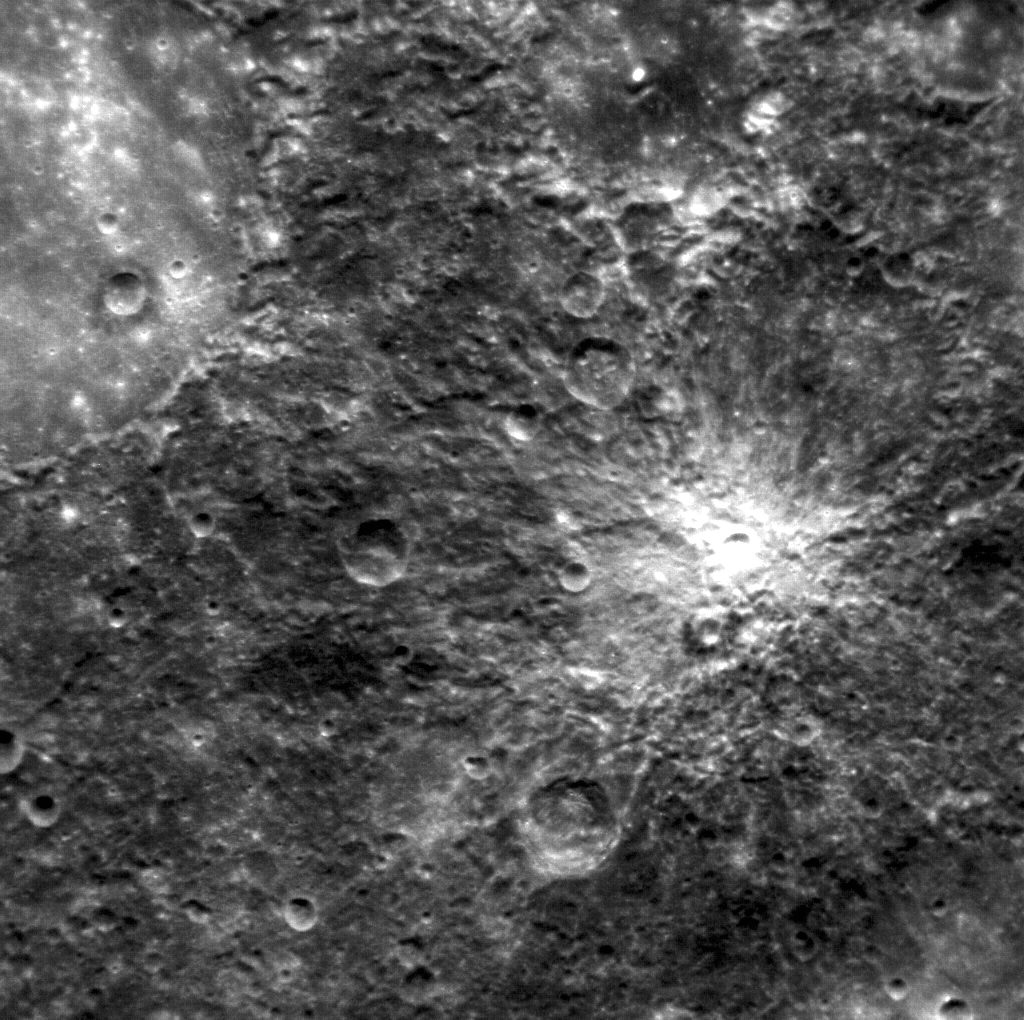

Don’t Get Weird On Me, Babe

The large, smooth area in the upper left is the floor of the crater Petrarch. The more rugged terrain around Petrarch has an unusual “hilly and lineated” texture that Mariner 10 team members called “weird terrain” upon seeing it for the first time. This area may have been modified by converging seismic waves and/or ejecta from the formation of the Caloris basin, which is located on the opposite side of the planet. In April 2011, MESSENGER viewed this area under differing lighting conditions than those seen during MESSENGER’s second flyby and Mariner 10’s first pass.

This image was acquired as part of MDIS’s high-resolution surface morphology base map. The surface morphology base map will cover more than 90% of Mercury’s surface with an average resolution of 250 meters/pixel (0.16 miles/pixel or 820 feet/pixel). Images acquired for the surface morphology base map typically have off-vertical Sun angles (i.e., high incidence angles) and visible shadows so as to reveal clearly the topographic form of geologic features.

On March 17, 2011 (March 18, 2011, UTC), MESSENGER became the first spacecraft ever to orbit the planet Mercury. The mission is currently in its commissioning phase, during which spacecraft and instrument performance are verified through a series of specially designed checkout activities. In the course of the one-year primary mission, the spacecraft’s seven scientific instruments and radio science investigation will unravel the history and evolution of the Solar System’s innermost planet. Visit the Why Mercury? section of this website to learn more about the science questions that the MESSENGER mission has set out to answer.

Date acquired: April 05, 2011
Image Mission Elapsed Time (MET): 210451707
Image ID: 91712
Instrument: Narrow Angle Camera (NAC) of the Mercury Dual Imaging System (MDIS)
Center Latitude: -33.5°
Center Longitude: 337.2° E
Resolution: 284 meters/pixel
Scale: The scene is about 285 km (177 mi.) across

These images are from MESSENGER, a NASA Discovery mission to conduct the first orbital study of the innermost planet, Mercury. For information regarding the use of images, see the MESSENGER image use policy.

Credit: NASA/Johns Hopkins University Applied Physics Laboratory/Carnegie Institution of Washington